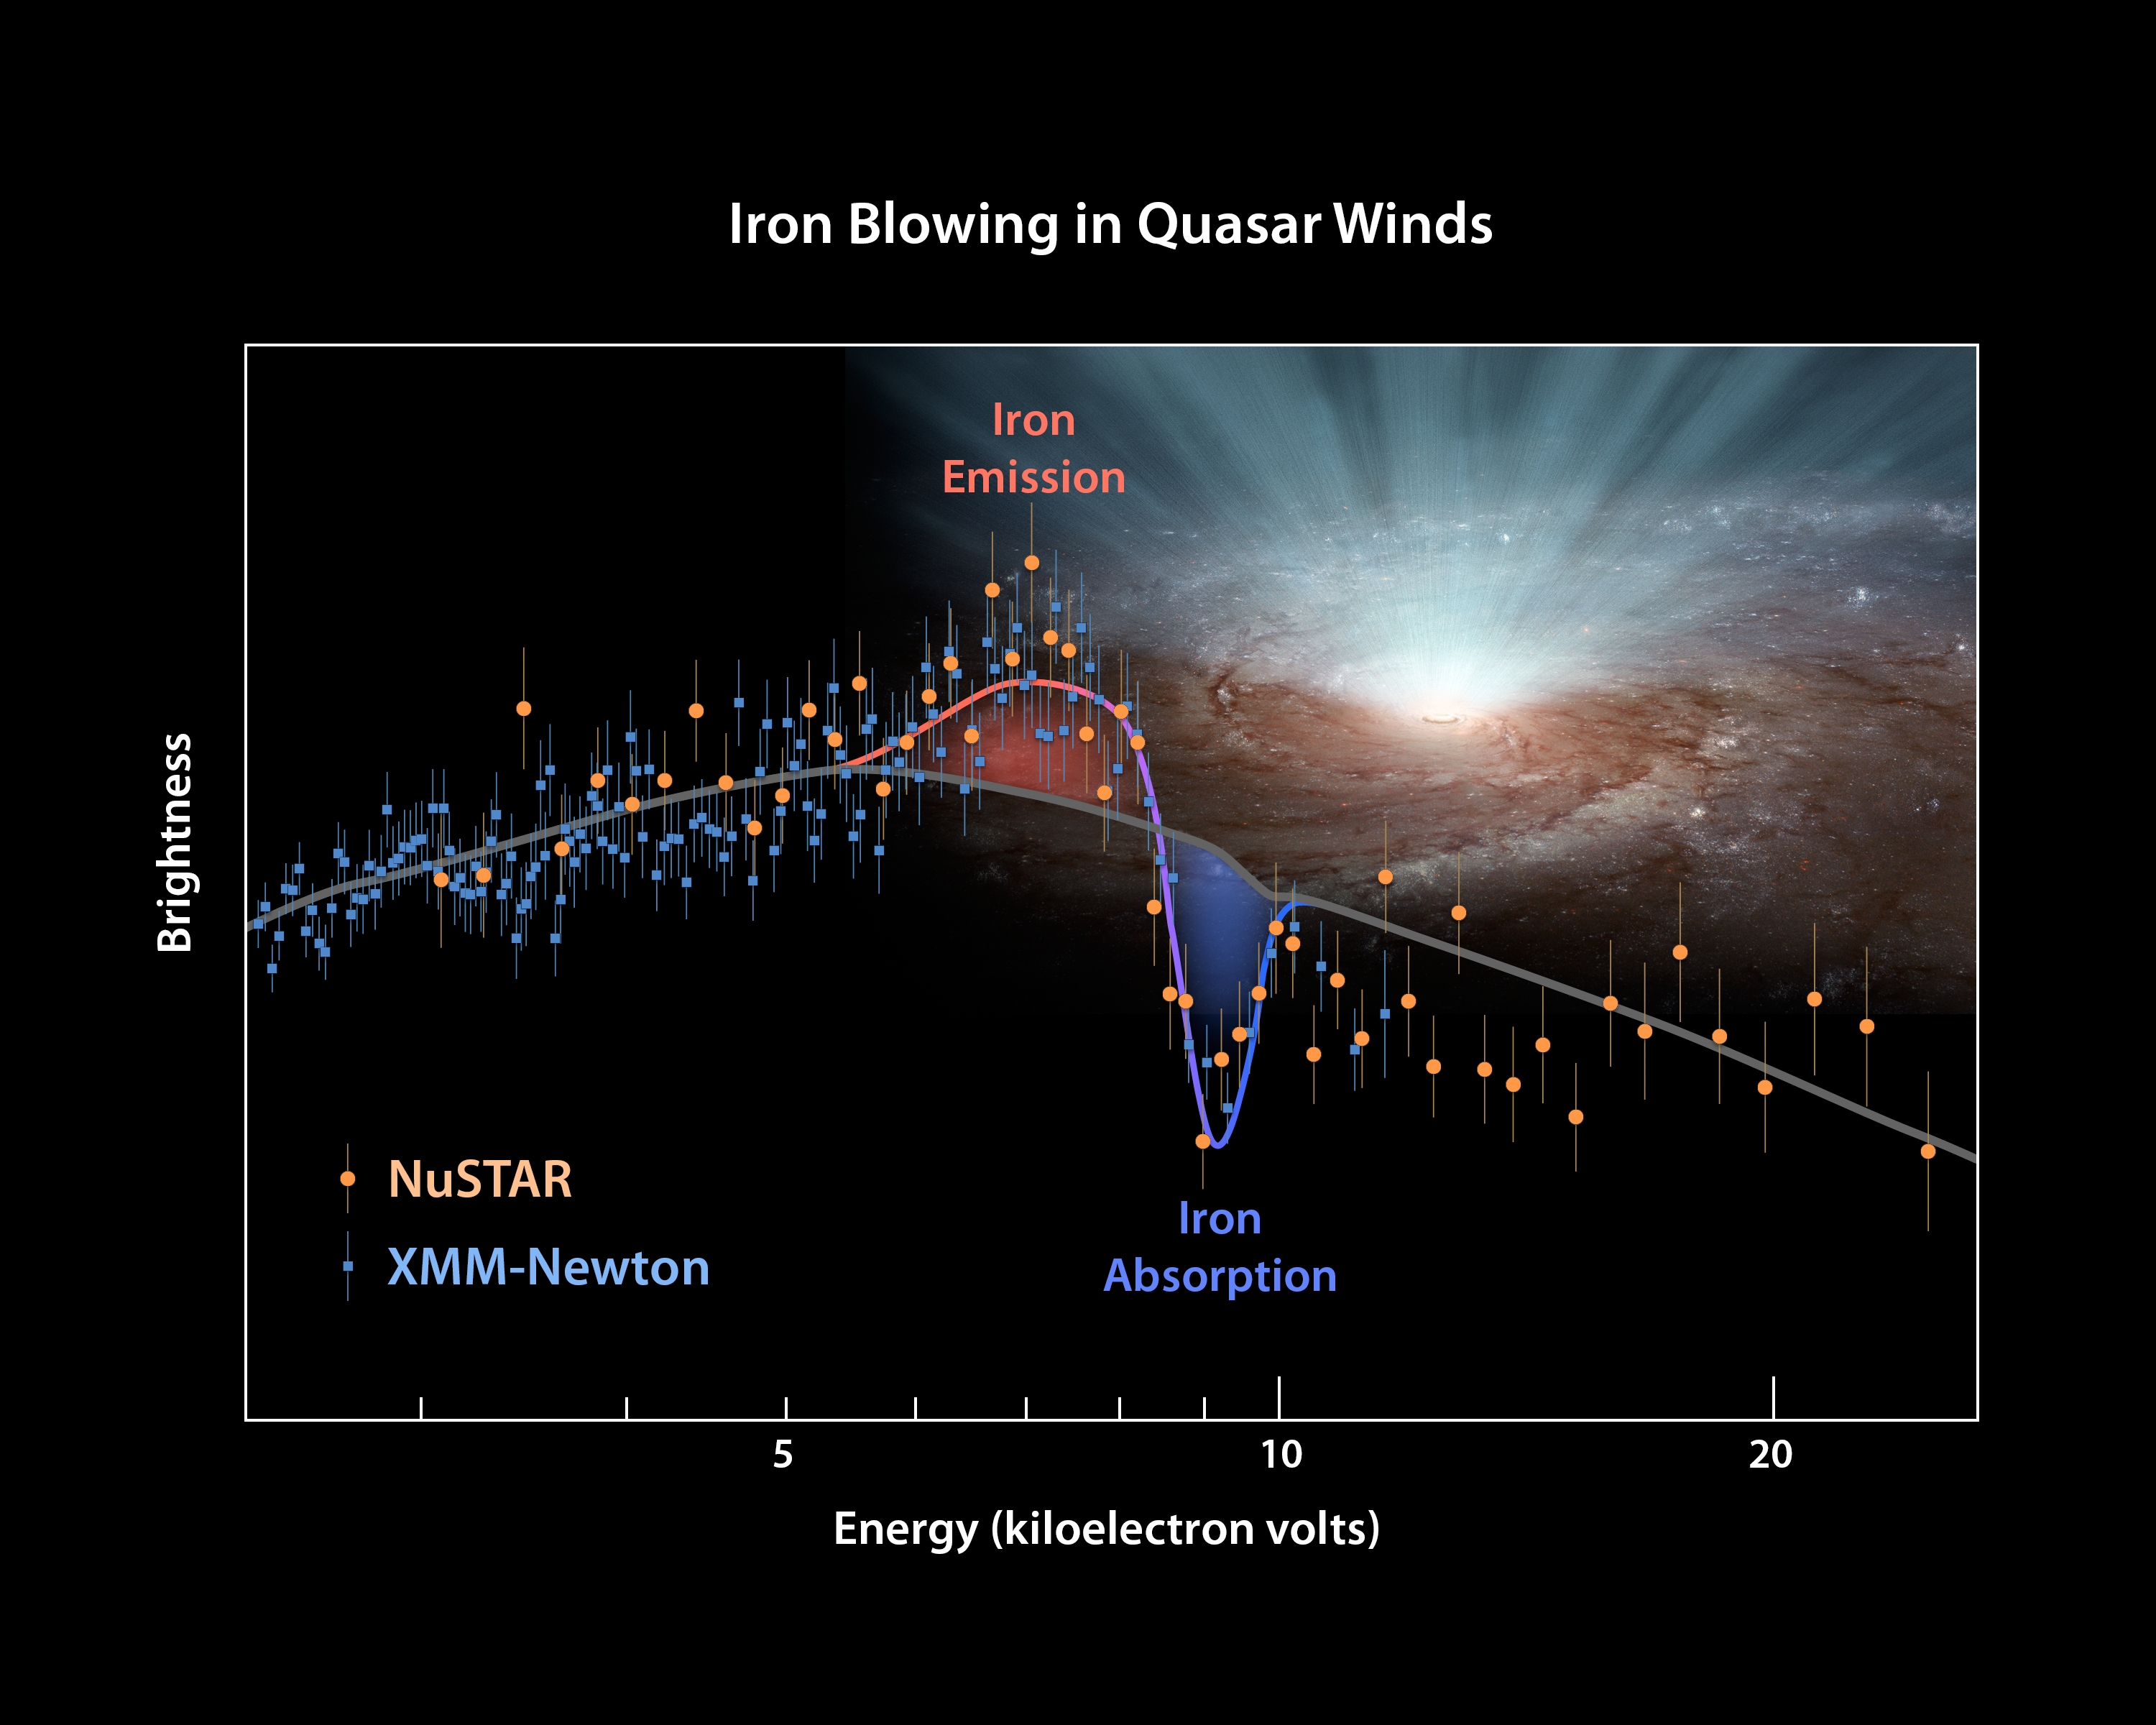

The Answer Is Blowing in the Black Hole Wind

This plot of data from two space telescopes, NASA's Nuclear Spectroscopic Telescope Array (NuSTAR) and the European Space Agency's (ESA's) XMM-Newton determines for the first time the shape of ultra-fast winds from supermassive black holes, or quasars. The winds blow in every direction, in a nearly spherical fashion, coming from both sides of a galaxy (only one side is shown here).

The plot shows the brightness of X-ray light from an extremely luminous quasar called PDS 456, with the highest-energy rays on the right. XMM-Newton sees lower-energy X-rays, and NuSTAR, higher. XMM Newton had previously observed the extremely luminous quasar, called PDS 456, on its own in 2001. At that time, it had measured the X-rays up to an energy level of 11 kiloelectron volts. From those data, researchers detected a dip in the X-ray light, called an absorption feature (see dip in plot). The dip is caused by iron atoms -- which are carried by the winds along with other matter -- absorbing the X-ray light of a particular energy. What's more, the absorption feature is 'blueshifted," meaning that the winds are speeding toward us (like a train's whistle shifting to higher frequencies as it races toward you).

In other words, the 2001 XMM-Newton data had told researchers that at least some of the winds were blowing toward us -- but they didn't reveal whether those winds were confined to a narrow beam along our line of sight, or were blowing in all directions. That's because XMM-Newton had only detected absorption features, which by definition occur in front of a light source, in this case, the quasar. To probe what was happening to at sides of the quasar, the astronomers needed to find a different type of feature called an emission feature. These occur when iron scatters X-ray light at a particular energy in all directions, not only toward the observer.

Enter NuSTAR to the X-ray astronomy scene, a high-energy X-ray telescope that was launched in 2012. NuSTAR and XMM-Newton teamed up to observe PDS 456 simultaneously in 2013 and 2014. The results are shown in this plot. NuSTAR data are represented as orange circles and XMM-Newton as blue squares. The NuSTAR data reveal the baseline of the "continuum" quasar light (see gray line) -- or what the quasar would look like without any winds. What stands out is the bump to the left of the dips. That's an iron emission signature, the telltale sign that the black hole winds blow to the sides and in all directions.

XMM-Newton might have seen the emission feature before, but the feature couldn't be identified until NuSTAR's elucidated the baseline quasar light. For example, had the X-ray winds been confined to a beam, then NuSTAR would have seen more brightness at the higher end of the X-ray spectrum, and there would have been no iron emission feature.

The results demonstrate that, in some cases, two telescopes are better than one at solving tricky problems. By observing the entire X-ray energy range, the astronomers were able to get a more complete picture of what is happening around the quasar.

Credit: NASA/JPL-Caltech/Keele Univ.